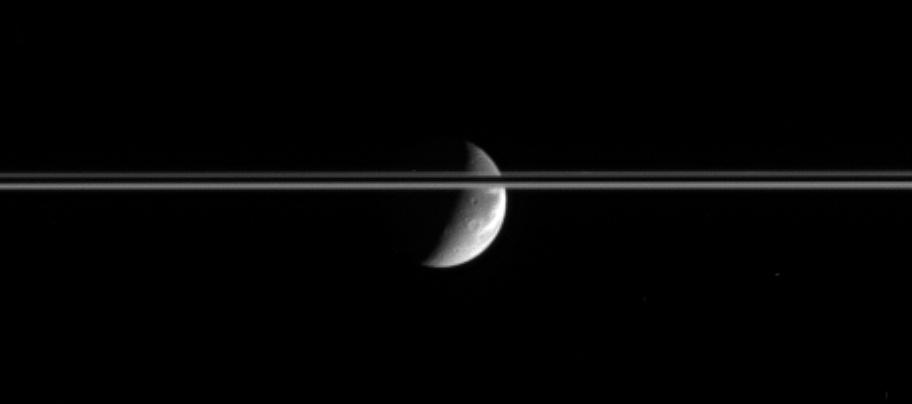

Light Seconds from Dione

After journeying a bit more than an hour across the Solar System, bright sunlight reflects off the gleaming icy cliffs in the wispy terrain of Dione and is captured by the Cassini spacecraft’s cameras several seconds later.

Saturn’s ringplane is here tilted slightly toward the Cassini spacecraft and is bisected by the planet’s dark shadow stretching across the rings.

This view looks toward the Saturn-facing hemisphere on Dione (1,126 kilometers, or 700 miles across).

The image was taken in visible light with the Cassini spacecraft narrow-angle camera on Dec. 3, 2005, at a distance of approximately 2.8 million kilometers (1.7 million miles) from Dione and at a Sun-Dione-spacecraft, or phase, angle of 104 degrees. Resolution in the original image was 17 kilometers (11 miles) per pixel on Dione. The image has been magnified by a factor of two and contrast-enhanced to aid visibility.

The Cassini-Huygens mission is a cooperative project of NASA, the European Space Agency and the Italian Space Agency. The Jet Propulsion Laboratory, a division of the California Institute of Technology in Pasadena, manages the mission for NASA’s Science Mission Directorate, Washington, D.C. The Cassini orbiter and its two onboard cameras were designed, developed and assembled at JPL. The imaging operations center is based at the Space Science Institute in Boulder, Colo.

Credit: NASA/JPL/Space Science Institute